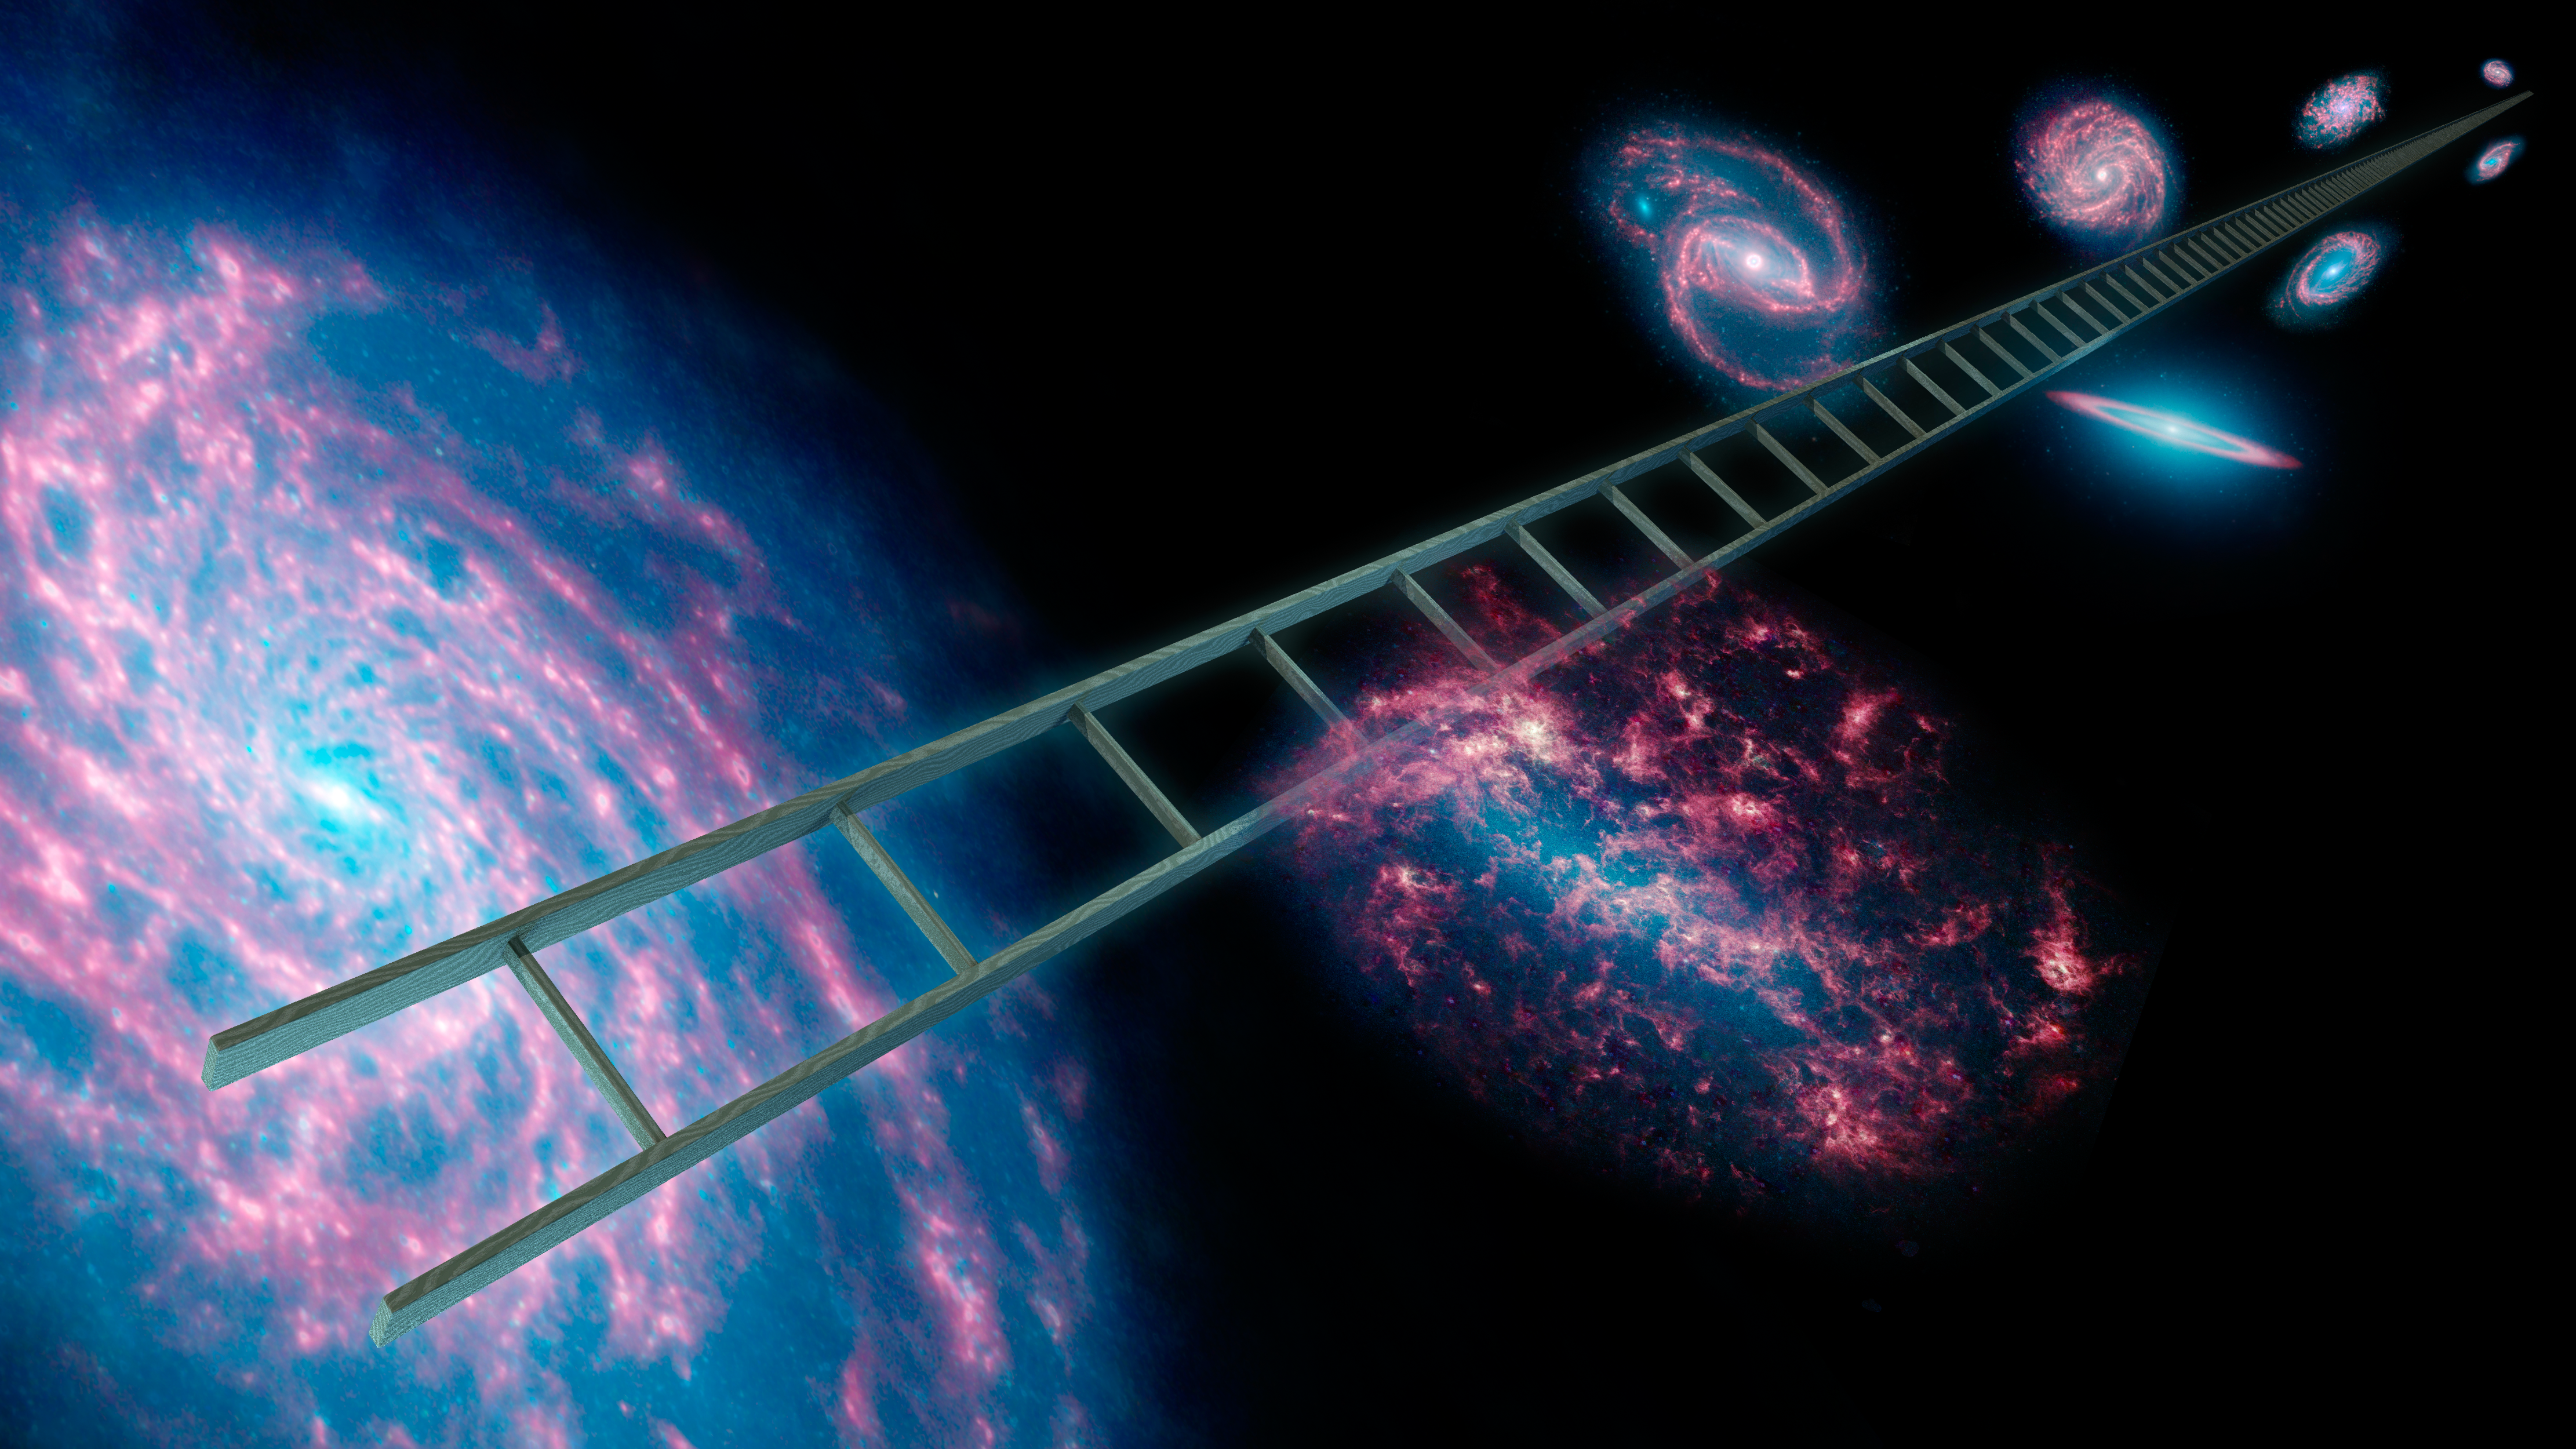

Climbing the Cosmic Distance Ladder

Astronomers using NASAs Spitzer Space Telescope have greatly improved the cosmic distance ladder used to measure the expansion rate of the universe, as well as its size and age. The cosmic distance ladder, symbolically shown here in this artist's concept, is a series of stars and other objects within galaxies that have known distances. By combining these distance measurements with the speeds at which objects are moving away from us, scientists can calculate the expansion rate of the universe, also known as Hubble's constant.

Spitzer was able to improve upon past measurements of Hubble's constant due to its infrared vision, which sees through dust to provide better views of variable stars called Cepheids. These pulsating stars are vital "rungs" in the distance ladder.

Spitzer observed ten Cepheids in our own Milky Way galaxy and 80 in a nearby neighboring galaxy called the Large Magellanic Cloud. Without the cosmic dust blocking their view at the infrared wavelengths seen by Spitzer, the research team was able to obtain more precise measurements of the stars' apparent brightness, and thus their distances.

With these data, the researchers could then tighten up the rungs on the cosmic distant ladder, better determining distances to other galaxies, and calculate a new and improved estimate of our universe's expansion rate.

The galaxies used in this composite artwork are all infrared images from Spitzer covering wavelengths of 3.6 microns (blue), 4.5 microns (green), and 8.0 microns (red).

Credit: NASA/JPL-Caltech/R. Hurt (IPAC)